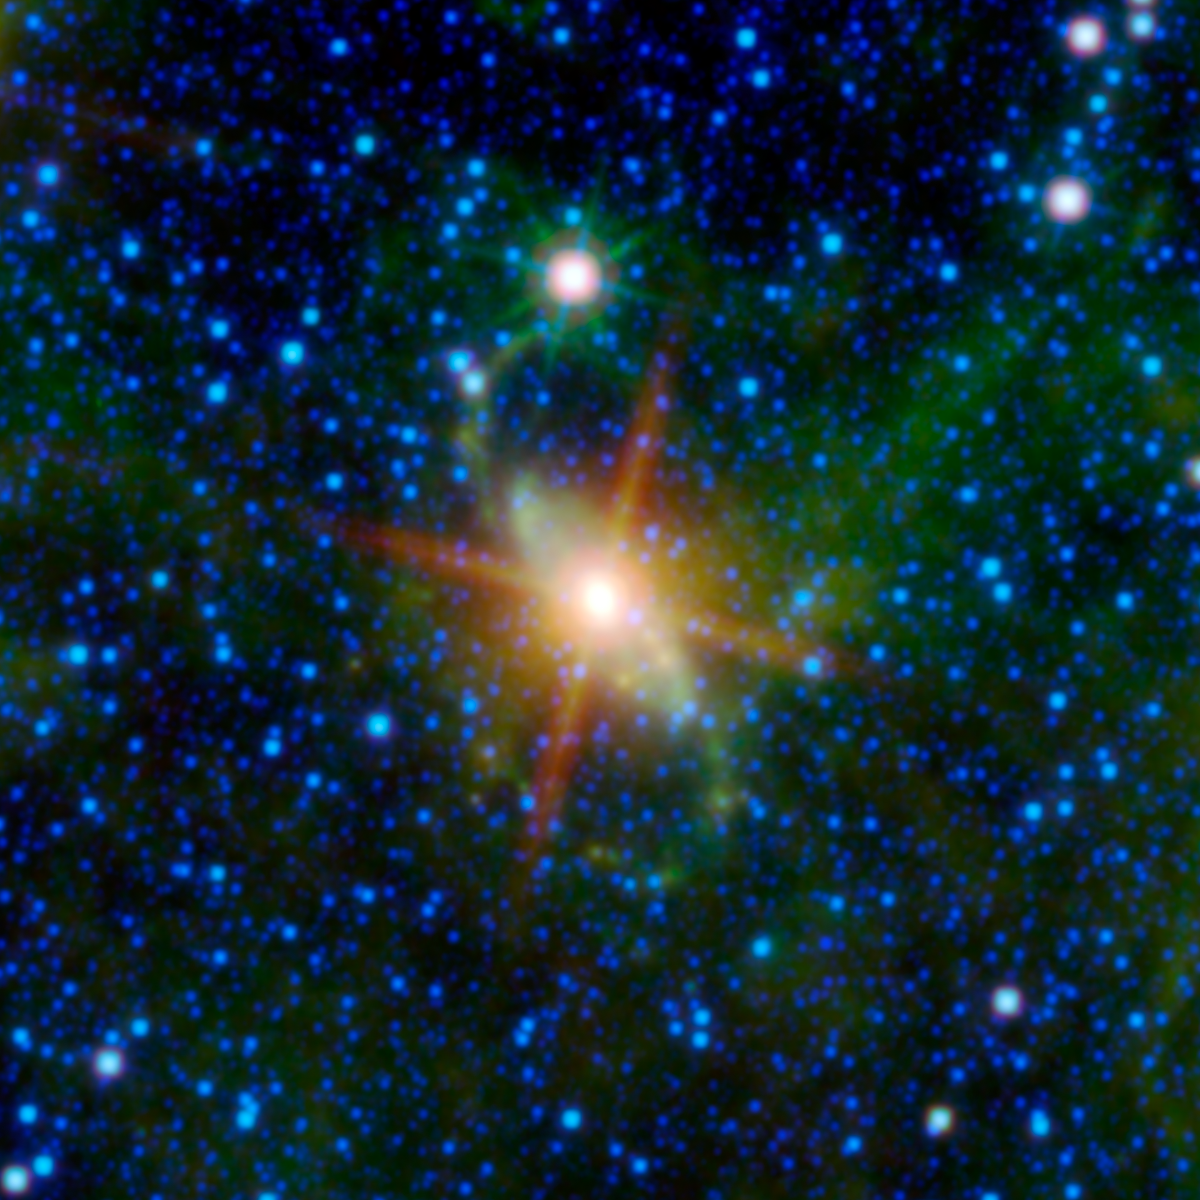

A Super Special Galaxy

There’s something special going on in the nearby Circinus galaxy, as revealed by this image from NASA’s Wide-field Infrared Survey Explorer, or WISE. The Circinus galaxy is located in the constellation of Circinus and is obscured by the plane of our Milky Way galaxy. At a distance of 14 million light-years, it is one of the nearest galaxies, yet is largely unexplored because the Milky Way veils it. There are so many stars and so much dust from our own galaxy obscuring the Circinus galaxy. In fact, this galaxy has two extended spiral arms, which look like a great green “S” in this WISE image. These arms had not been seen until NASA’s Spitzer Space Telescope and WISE observed them. The infrared wavelengths of light detected by these observatories pierce through the foreground dust of the Milky Way, revealing aspects of the special nature of the Circinus galaxy.

At the center of the “S,” the core of the Circinus galaxy glows intensely in longer wavelengths of light (colored red in this WISE image). Circinus is what astronomers call an “active” galaxy, meaning a large fraction of its luminosity is coming from the core of the galaxy. All that luminous energy is believed to come from two sources. The first is probably a ring of star formation surrounding the core. Some recent gravitational disturbance induced the material around the core to begin collapsing and forming stars at an accelerated rate. Star formation makes a lot of dust, which is then heated and glows in infrared light. The other source is an active galactic nucleus, which is a supermassive black hole surrounded by a disk of matter that is slowly falling into the hole. That disk of matter contains a great deal of gas and dust. The material nearest the black hole is so hot that it produces intense X-ray and ultraviolet light. Dust further out in the disk absorbs much of that light, heating the dust and making it also glow in the infrared. Circinus contains the closest active galaxy nucleus to us.

This image was made from observations by all four infrared detectors aboard WISE. Blue and cyan (blue-green) represent infrared light at wavelengths of 3.4 and 4.6 microns, which is primarily light from stars. Green and red represent light at 12 and 22 microns, which is primarily light emitted from warm dust.

JPL manages the Wide-field Infrared Survey Explorer for NASA’s Science Mission Directorate, Washington. The principal investigator, Edward Wright, is at UCLA. The mission was competitively selected under NASA’s Explorers Program managed by the Goddard Space Flight Center, Greenbelt, Md. The science instrument was built by the Space Dynamics Laboratory, Logan, Utah, and the spacecraft was built by Ball Aerospace & Technologies Corp., Boulder, Colo. Science operations and data processing take place at the Infrared Processing and Analysis Center at the California Institute of Technology in Pasadena. Caltech manages JPL for NASA.

Credit: NASA/JPL-Caltech/UCLA